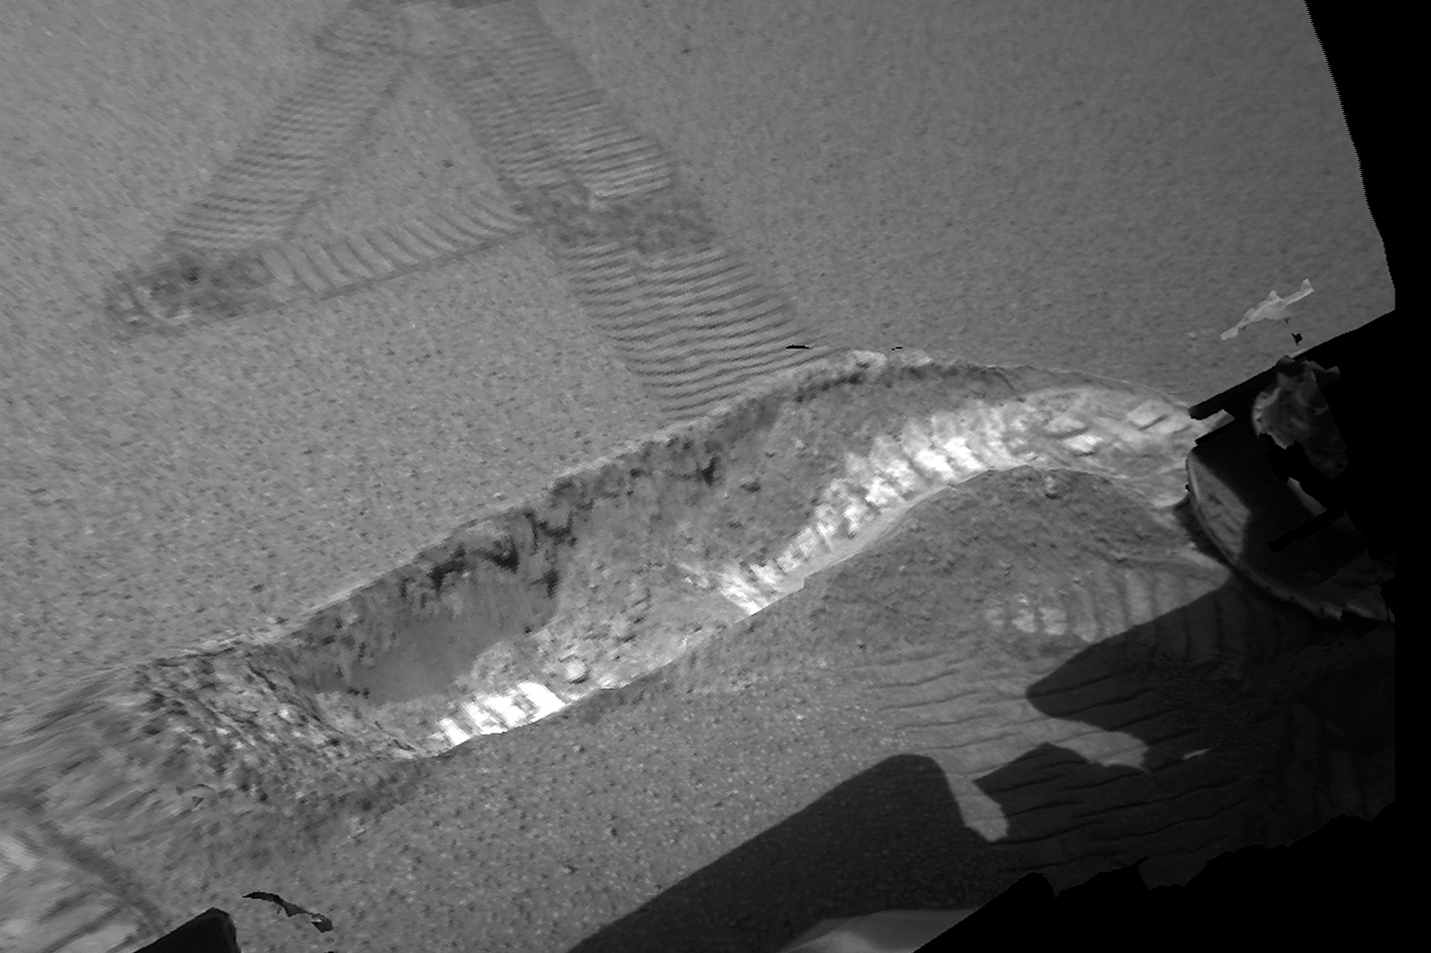

Peeling Back the Layers of Mars

This is a 3-D model of the trench excavated by the Mars Exploration Rover Opportunity on the 23rd day, or sol, of its mission. An oblique view of the trench from a bit above and to the right of the rover’s right wheel is shown. The model was generated from images acquired by the rover’s front hazard-avoidance cameras.

Credit: NASA/JPL/Ames